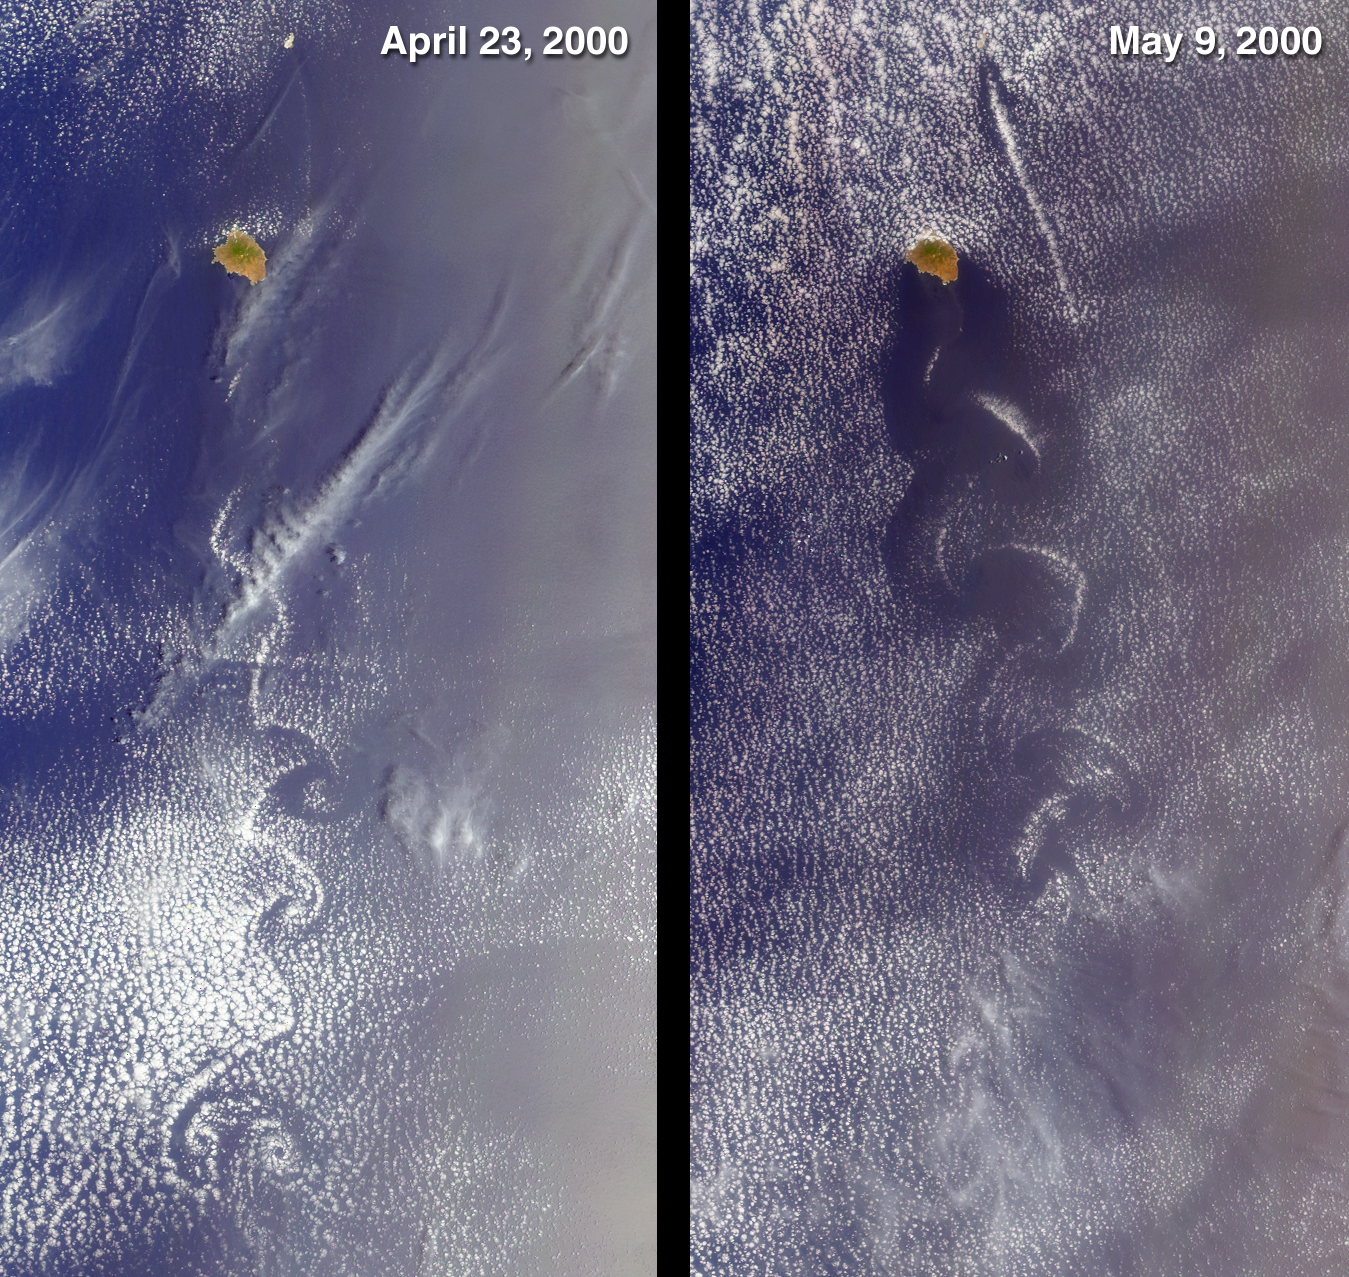

Swirls of Lace

These MISR nadir-camera images from April 23, 2000 (Terra orbit 1855) and May 9, 2000 (Terra orbit 2088) show cloud swirls, like delicate lace, forming patterns known as von Karman vortex streets. The turbulent atmospheric eddies form in the wake of an obstacle, in this instance the 1050-meter-high summit on the island of Socorro, Mexico. The surrounding clouds make the vortex patterns visible. To the northeast, much subtler disturbances are associated with the tiny Isla San Benedicto. Both islands are part of a group known as the Revillagigedo Archipelago, and are located about 400 kilometers equatorward of the southern tip of Baja California.

Each of these images is approximately 180 kilometers wide and 350 kilometers long. The von Karman vortices are named for aerodynamicist Theodore von Karman, one of the founders of the Jet Propulsion Laboratory.

MISR was built and is managed by NASA’s Jet Propulsion Laboratory, Pasadena, CA, for NASA’s Office of Earth Science, Washington, DC. The Terra satellite is managed by NASA’s Goddard Space Flight Center, Greenbelt, MD. JPL is a division of the California Institute of Technology.

Credit: NASA/GSFC/JPL, MISR Team